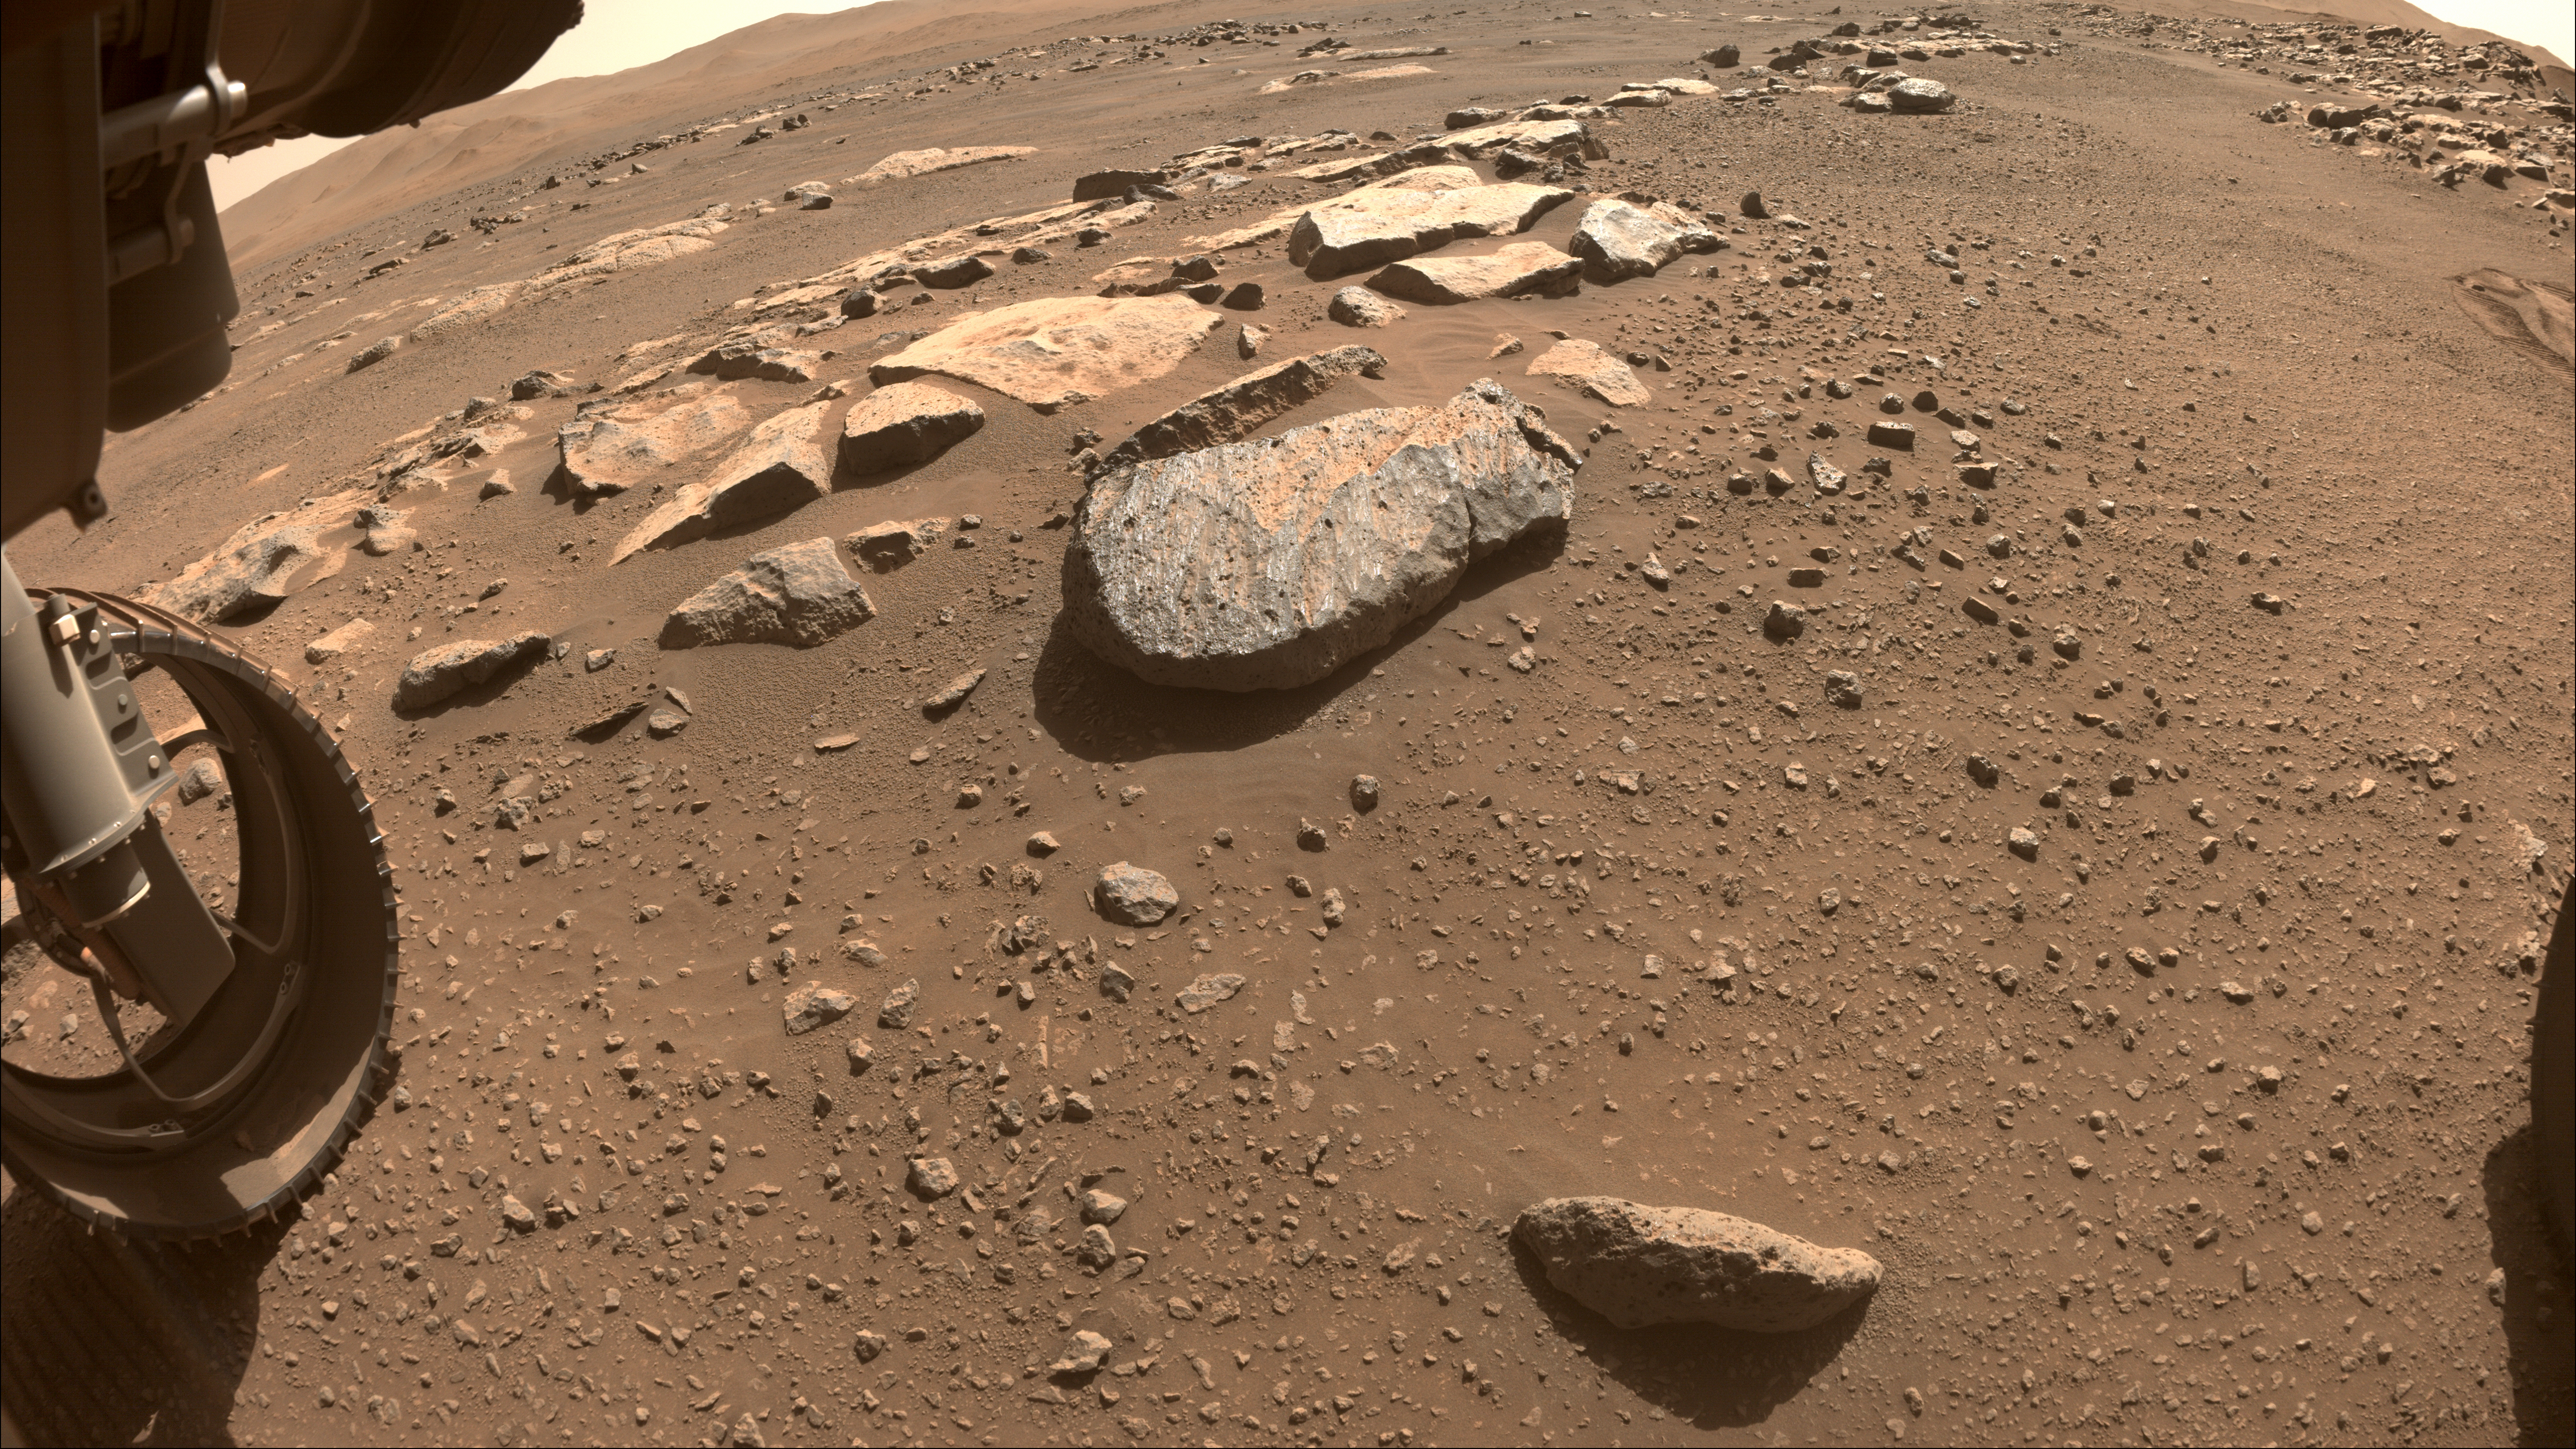

Perseverance Team Selects a New Rock to Abrade

NASA’s Perseverance Mars will use a tool on its robotic arm to abrade the rock, nicknamed “Rochette,” at the center of this image, allowing scientists to look inside and determine whether to capture a sample with the rover’s coring bit. The image was taken by one of the rover’s front Hazard Cameras.

A key objective for Perseverance’s mission on Mars is astrobiology, including the search for signs of ancient microbial life. The rover will characterize the planet’s geology and past climate, pave the way for human exploration of the Red Planet, and be the first mission to collect and cache Martian rock and regolith (broken rock and dust).

Subsequent NASA missions, in cooperation with ESA (European Space Agency), would send spacecraft to Mars to collect these sealed samples from the surface and return them to Earth for in-depth analysis.

The Mars 2020 Perseverance mission is part of NASA’s Moon to Mars exploration approach, which includes Artemis missions to the Moon that will help prepare for human exploration of the Red Planet.

JPL, which is managed for NASA by Caltech in Pasadena, California, built and manages operations of the Perseverance rover.

Credit: NASA/JPL-Caltech